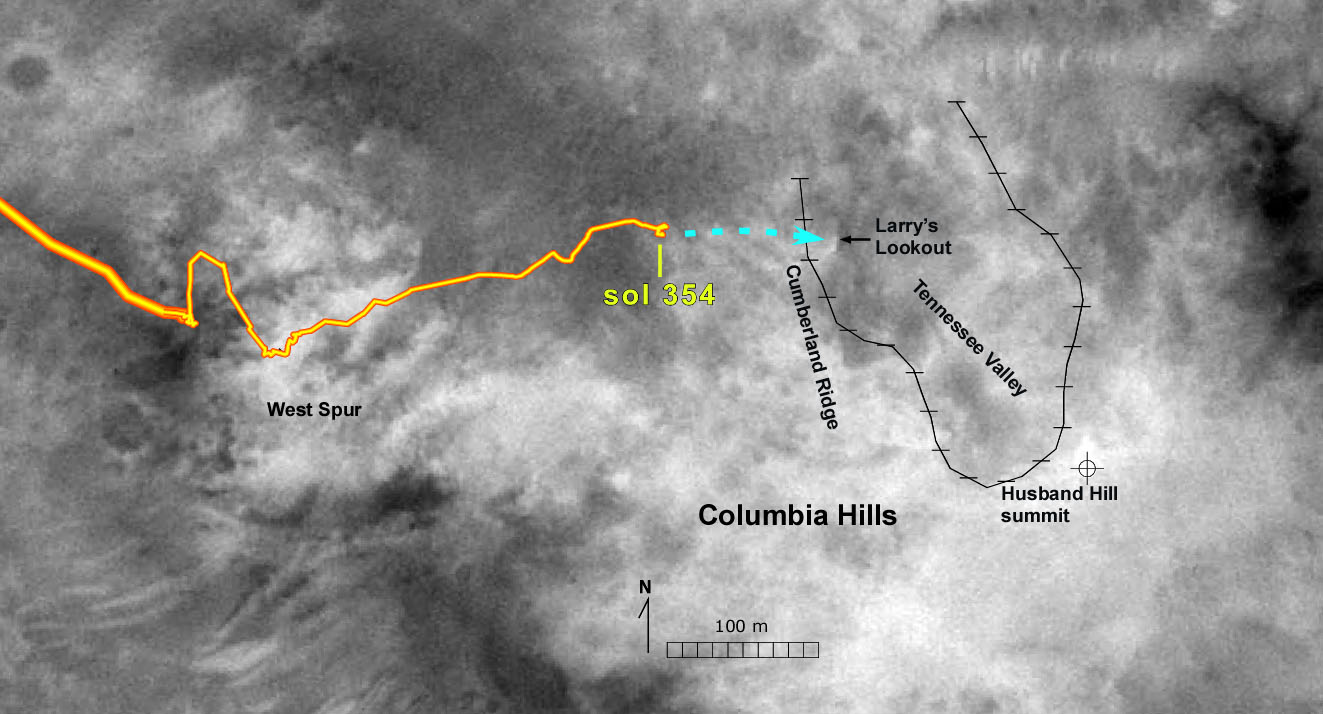

Approaching an Overlook

The path of NASA’s Mars Exploration Rover Spirit through the rover’s 354th martian day, or sol (Dec. 31, 2004), plus some future travel options, are indicated on this map of the “Husband Hill” region of the “Columbia Hills” within Mars’ Gusev Crater. The rover team plans to send Spirit to a vantage point dubbed “Larry’s Lookout” for views to help in deciding whether to dip into “Tennessee Valley.”

The base image for the map was taken by the Mars Orbiter Camera aboard NASA’s Mars Global Surveyor.

Credit: NASA/JPL/MSSS/NMMNH